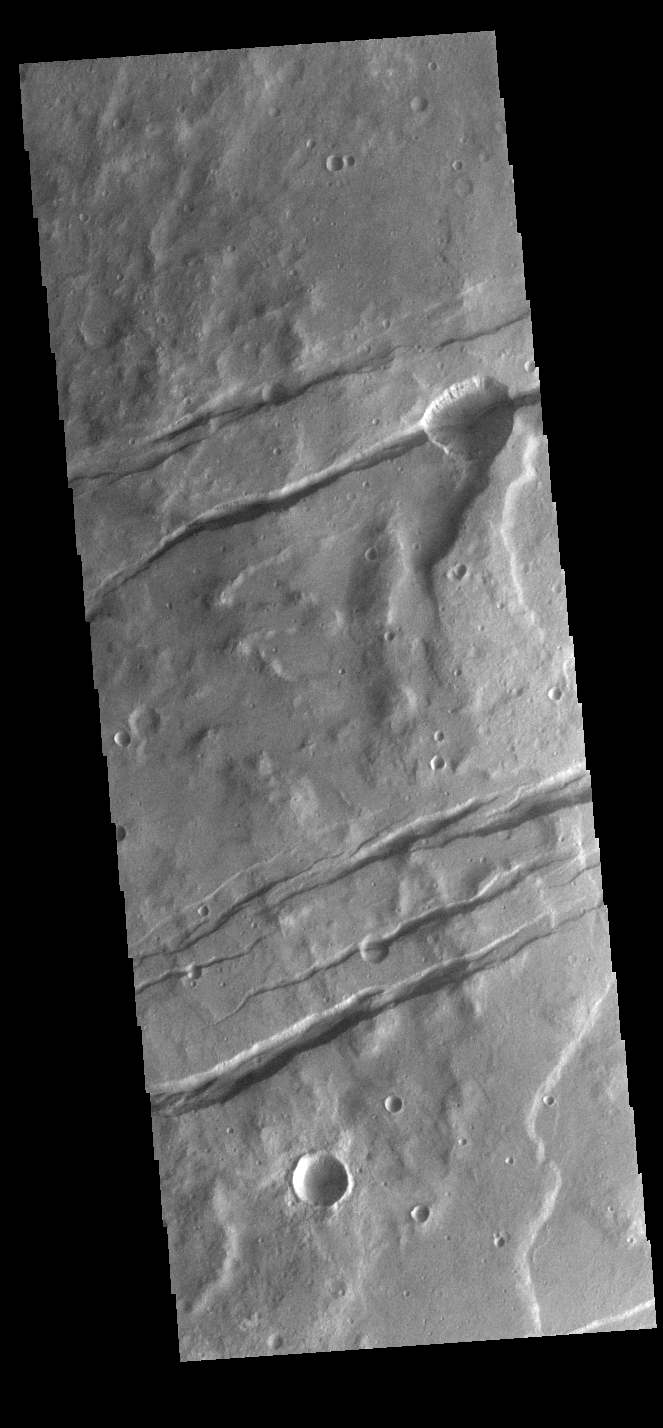

Sirenum Fossae

The channel-like features in this VIS image are tectonic graben. These graben are called Sirenum Fossae. Graben are created in regions of extensional tectonic stress, where the bedrock is faulted and pulled apart, allowing linear sections of the surface to drop downward along paired faults. The Sirenum Fossae graben are 2735km (1700 miles) long.

Credit: NASA/JPL-Caltech/ASU